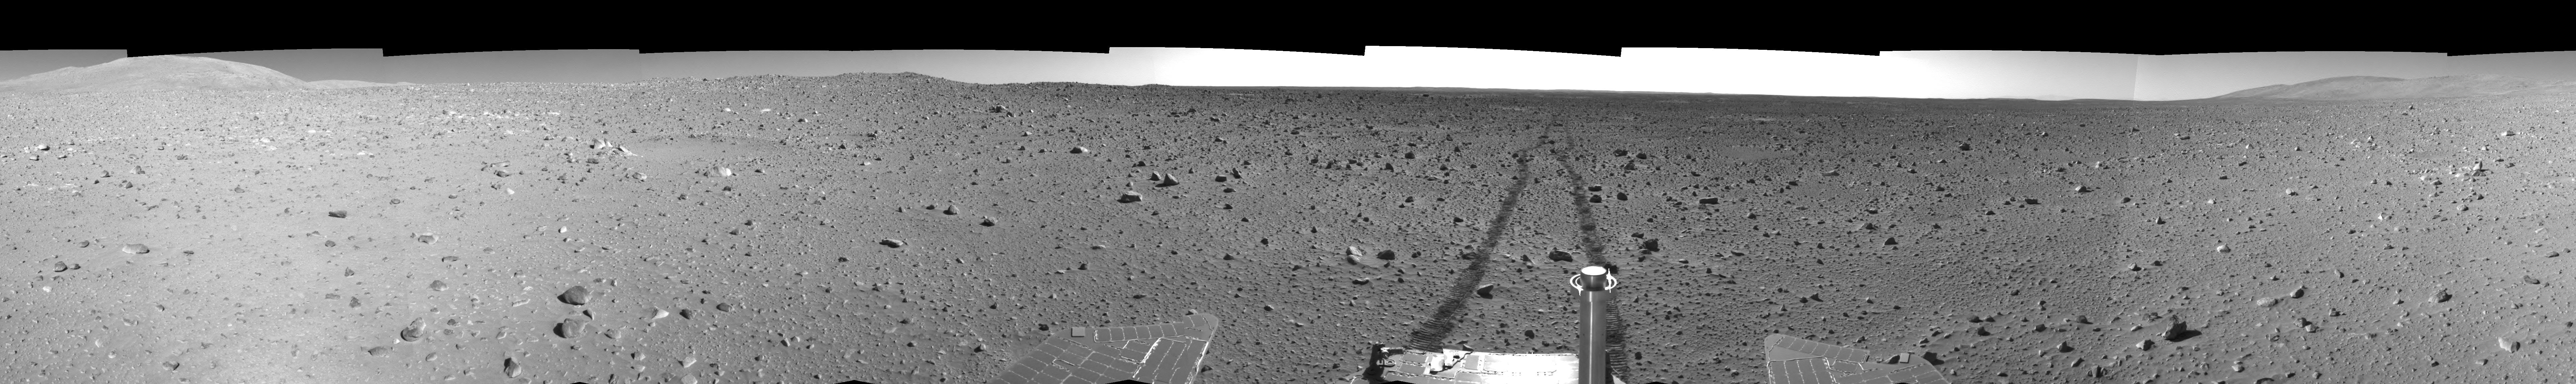

Spirit Tracks on Mars, Sol 151 (Right Eye)

This is the right-eye half of a stereo pair of 360-degree views assembled from frames taken by the navigation camera on NASA’s Mars Exploration Rover Spirit during Spirit’s 151st martian day, or sol, on June 5, 2004. The view is presented in a cylindrical-perspective projection with geometric seam correction. The rover sits at site 63, still more than 100 meters (328 feet) from the base of the “Columbia Hills.” As suggested by the rover tracks fading off in the distance, Spirit made great progress on this sol, roving 73 meters (240 feet) to get to this point.

See PIA06053 for 3-D view and PIA06054 for left eye view of this right eye cylindrical-perspective projection.

Credit: NASA/JPL